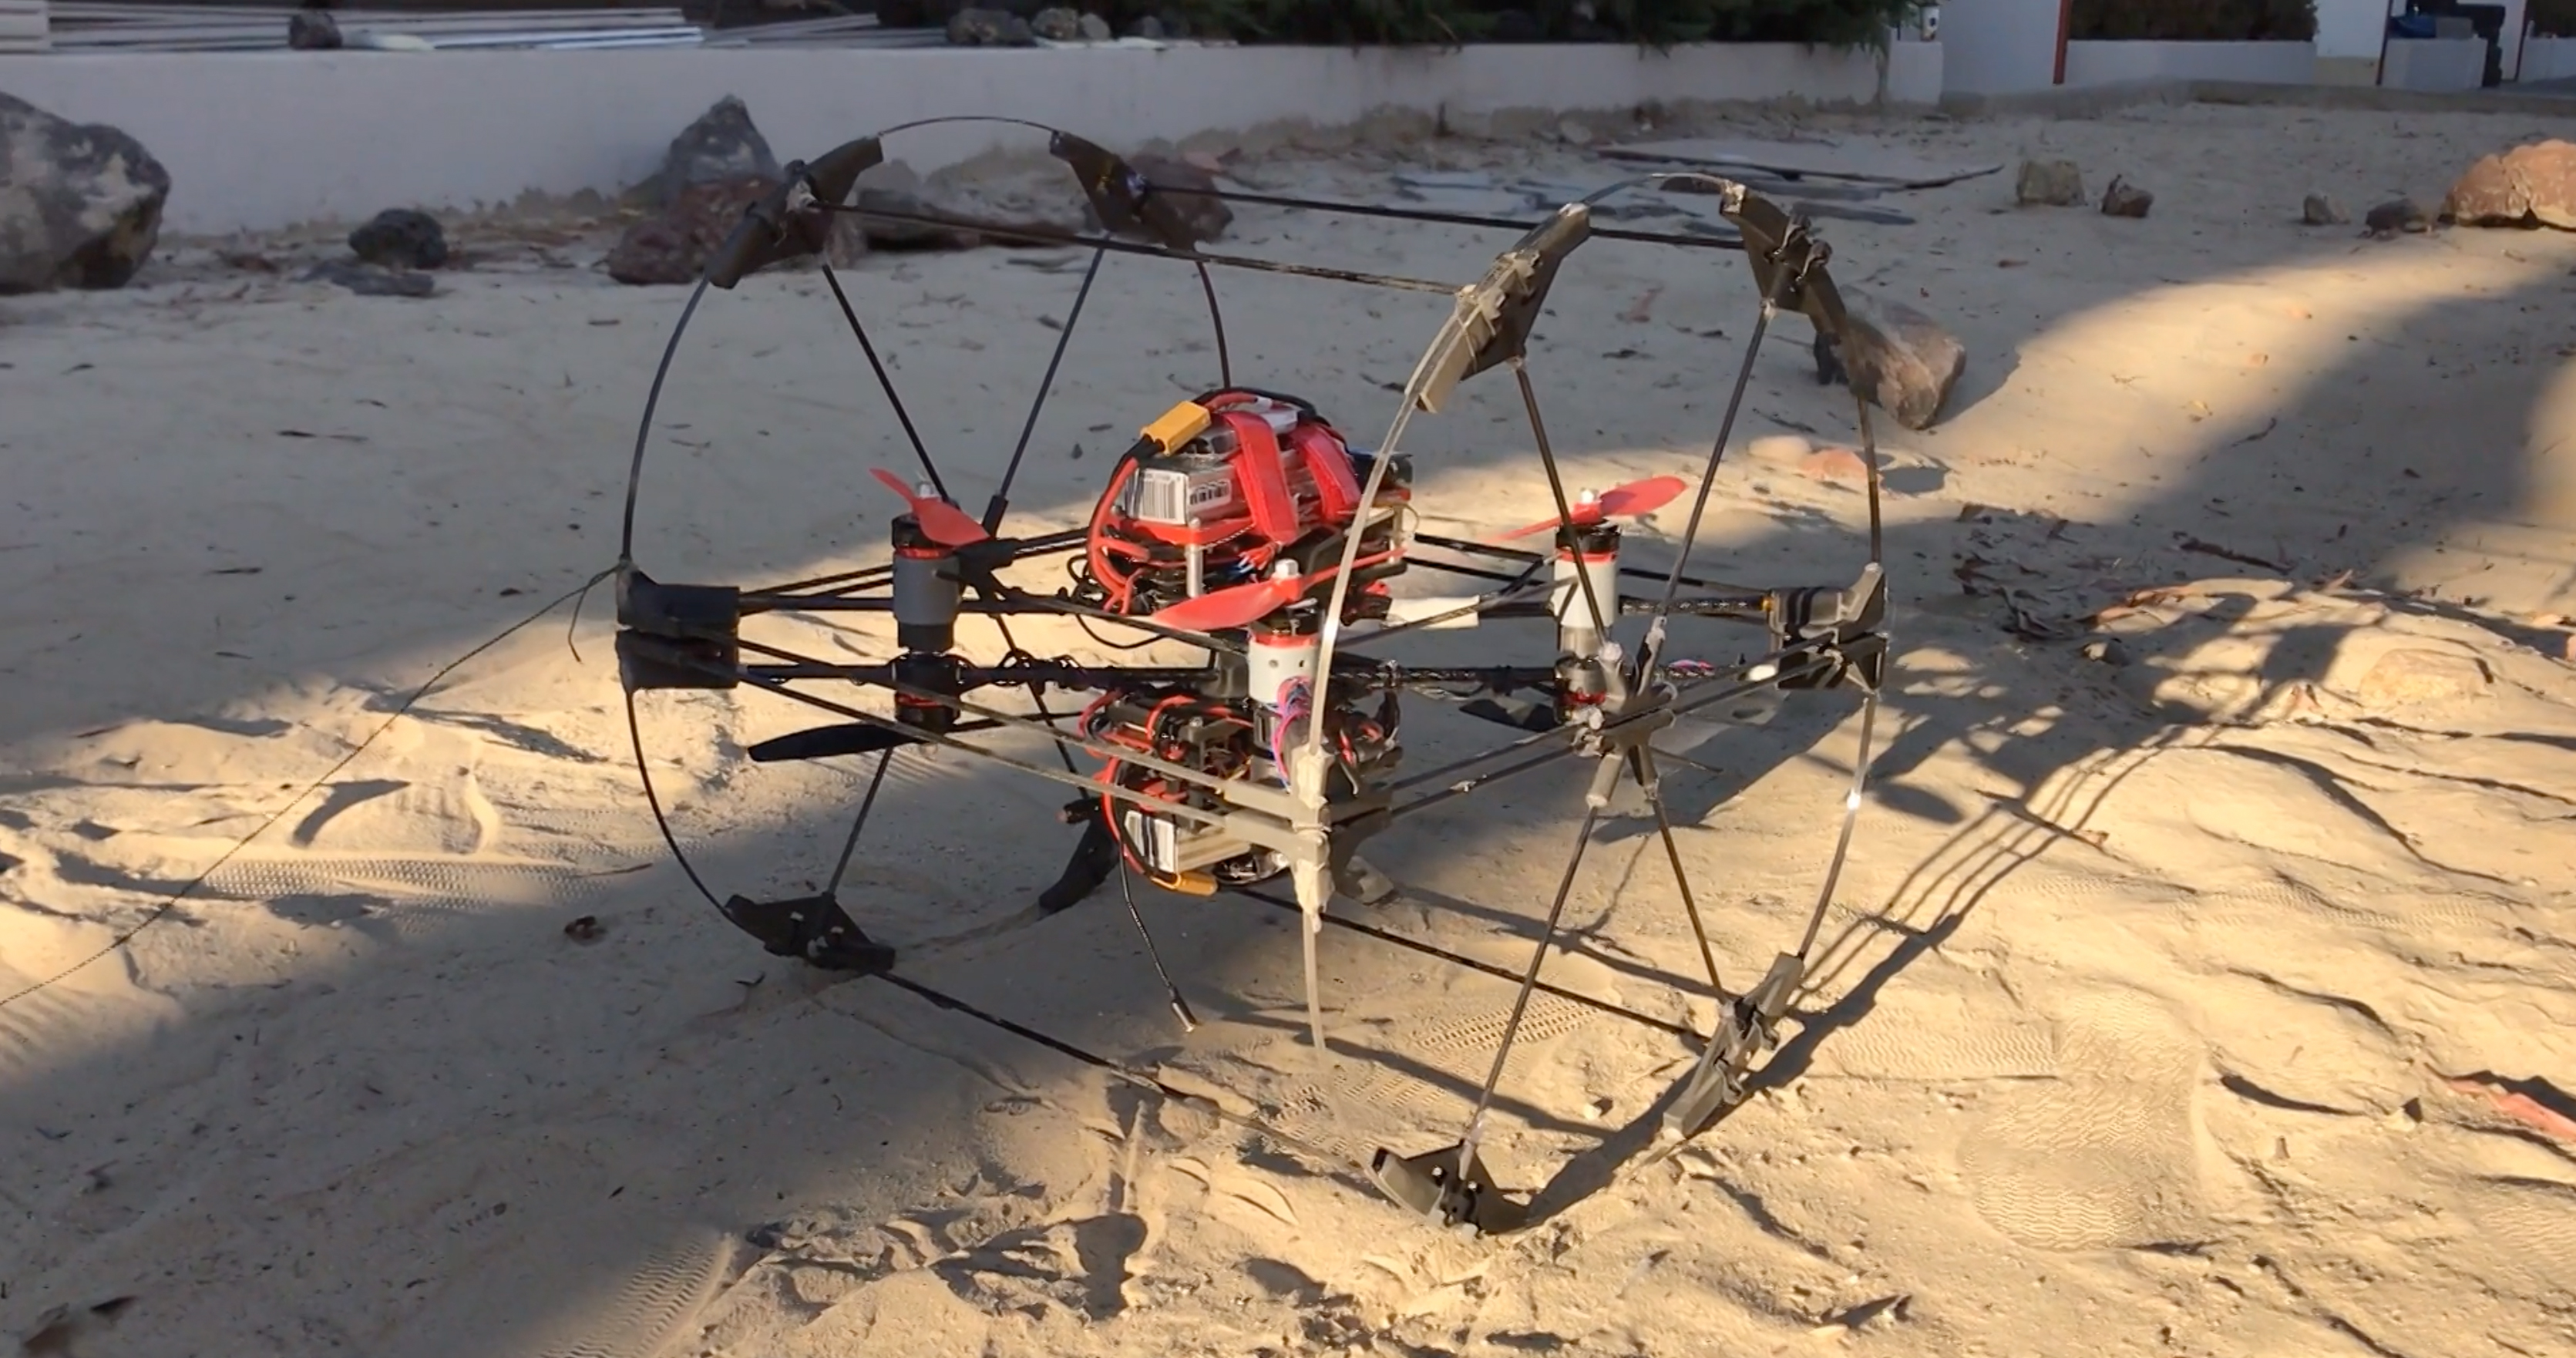

Shapeshifter Prototype Rolls and Flies

A prototype of the transforming robot Shapeshifter is tested in the robotics yard at NASA’s Jet Propulsion Laboratory. Shapeshifter is made of smaller robots that can morph into rolling spheres, flying drones, swimming submersibles and more. Shapeshifter is a developing concept for a transformational vehicle to explore treacherous, distant worlds. The flying amphibious robot is part of the early-stage research program NASA Innovative Advanced Concepts (NIAC), which offers several phases of funding to visionary concepts, helping turn ideas that sound like science fiction into science fact. JPL Principle Investigator Ali Agha envisions Shapeshifter as a mission to Saturn’s moon Titan, the only other world in the solar system known to have liquid in the form of methane lakes, rivers and seas on its surface.

Credit: NASA/JPL-Caltech